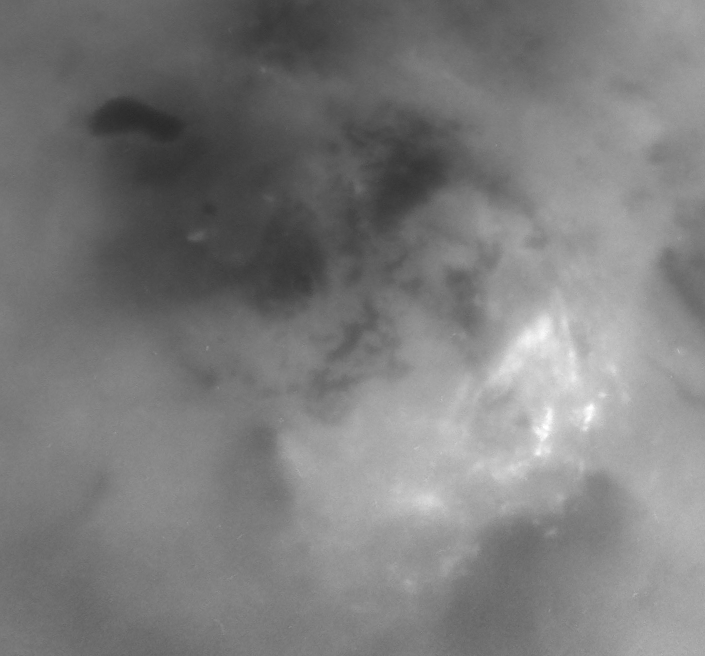

Clouds in the Distance

Although it is far too cold for blossoming flowers, summer does bring storm clouds and presumably rain to Titan’s south polar region. The observed persistence of convective storm activity in the region during the southern Titan summer has led scientists to speculate that the dark, footprint-shaped feature near upper left could be a past or present reservoir for Titan’s methane rains.

This series of three Cassini narrow angle camera images, centered on the pole, shows the evolution of bright clouds in the region over the course of two hours during Cassini’s distant June 6, 2005, flyby of the planet-sized moon.

The appearance of the feature seen here is unique among the dark terrains observed thus far on Titan. Other dark areas appear to have angular or diffuse boundaries, while this one possesses a smooth perimeter, suggestive of an eroded shoreline.

In addition to the notion that the dark feature is or was a lake filled with liquid hydrocarbons, scientists have speculated about other possibilities. For instance, it is plausible that the lake is simply a broad depression filled by dark, solid hydrocarbons falling from the atmosphere onto Titan’s surface. In this case, the smoothed outline might be the result of a process unrelated to rainfall, such as a sinkhole or a volcanic caldera.

A still image of the south polar region from the same time period is also available (see PIA06241).

The images in this movie sequence were taken using a combination of spectral filters sensitive to wavelengths of polarized infrared light, allowing Cassini to see through the obscuring smog of Titan’s atmosphere and down to the surface. The images were acquired from an approximate distance of 450,000 kilometers (279,000 miles) from Titan. Resolution in the original images is approximately 3 kilometers (2 miles) per pixel; the images were aligned and reprocessed at the same scale to create the movie.

The Cassini-Huygens mission is a cooperative project of NASA, the European Space Agency and the Italian Space Agency. The Jet Propulsion Laboratory, a division of the California Institute of Technology in Pasadena, manages the mission for NASA’s Science Mission Directorate, Washington, D.C. The Cassini orbiter and its two onboard cameras were designed, developed and assembled at JPL. The imaging team is based at the Space Science Institute, Boulder, Colo.

Credit: NASA/JPL/Space Science Institute